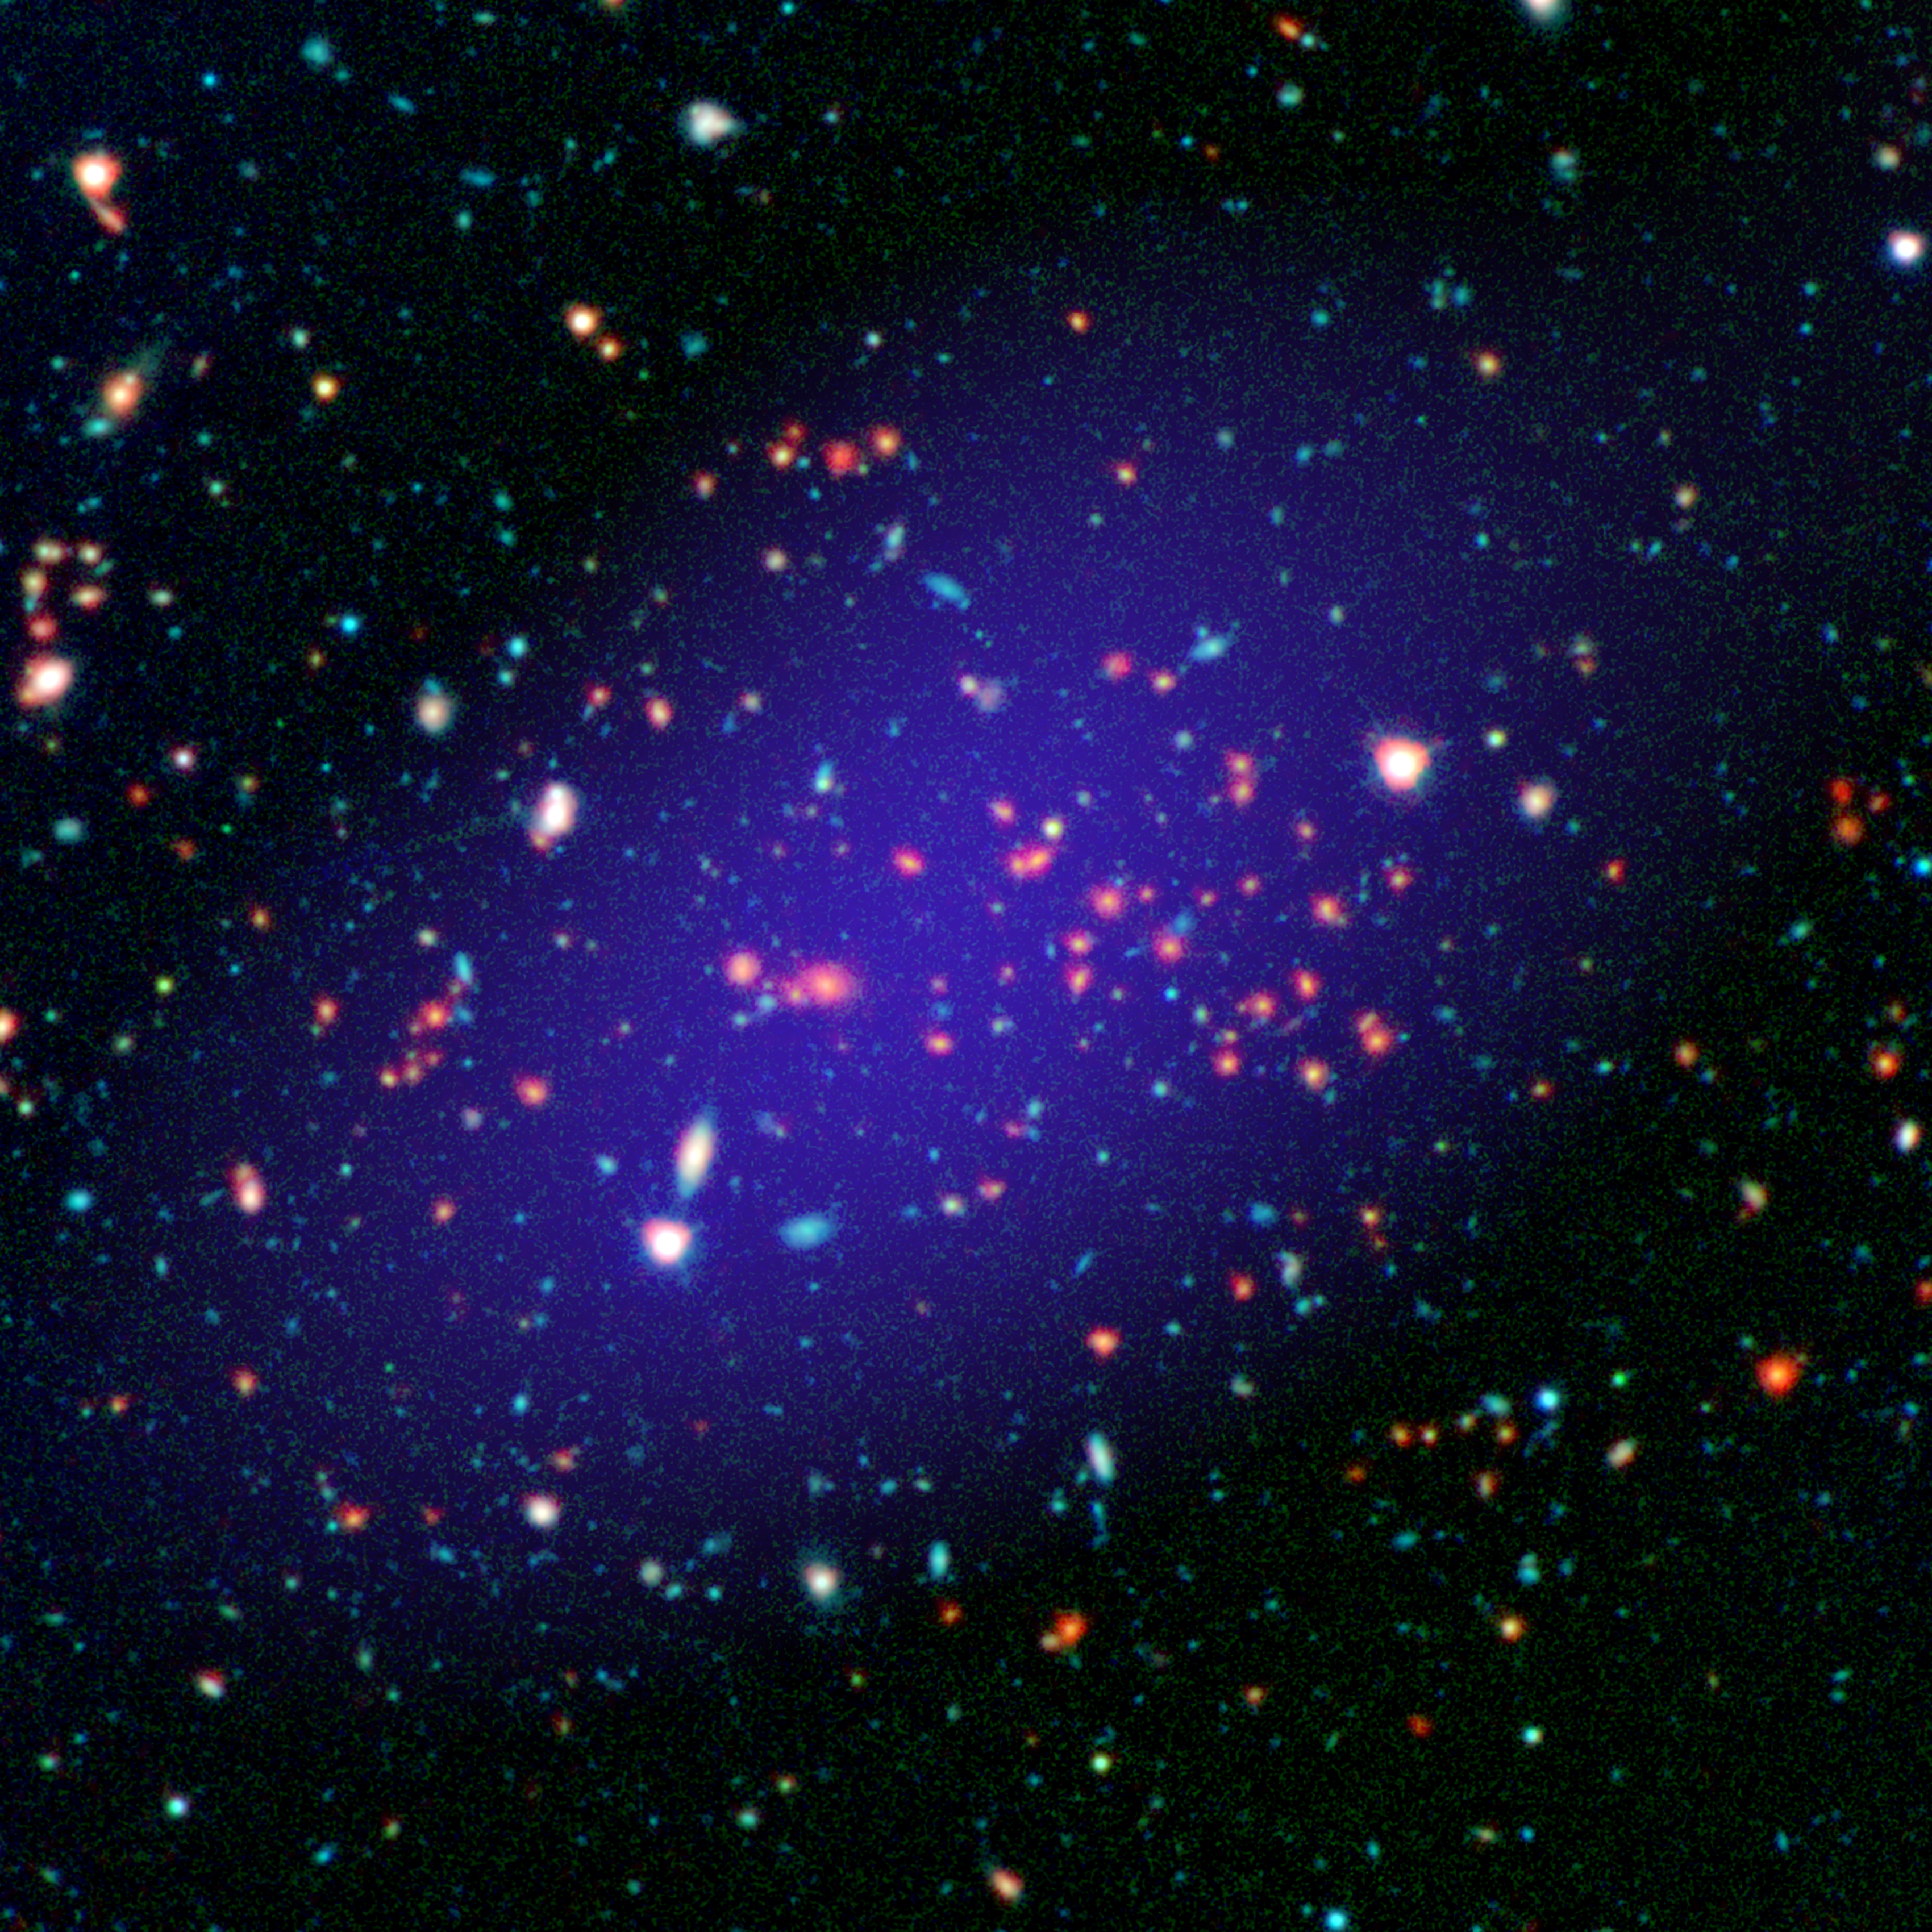

A Giant Gathering of Galaxies

The galaxy cluster called MOO J1142+1527 can be seen here as it existed when light left it 8.5 billion years ago. The red galaxies at the center of the image make up the heart of the galaxy cluster.

This color image is constructed from multi-wavelength observations: Infrared observations from NASA's Spitzer Space Telescope are shown in red; near-infrared and visible light captured by the Gemini Observatory atop Mauna Kea in Hawaii is green and blue; and radio light from the Combined Array for Research in Millimeter-wave Astronomy (CARMA), near Owens Valley in California, is purple.

In addition to galaxies, clusters also contain a reservoir of hot gas with temperatures in the tens of millions of degrees Celsius/Kelvin. CARMA was used to detect this gas, and to determine the mass of this cluster.

Credit: NASA/JPL-Caltech/Gemini/CARMA